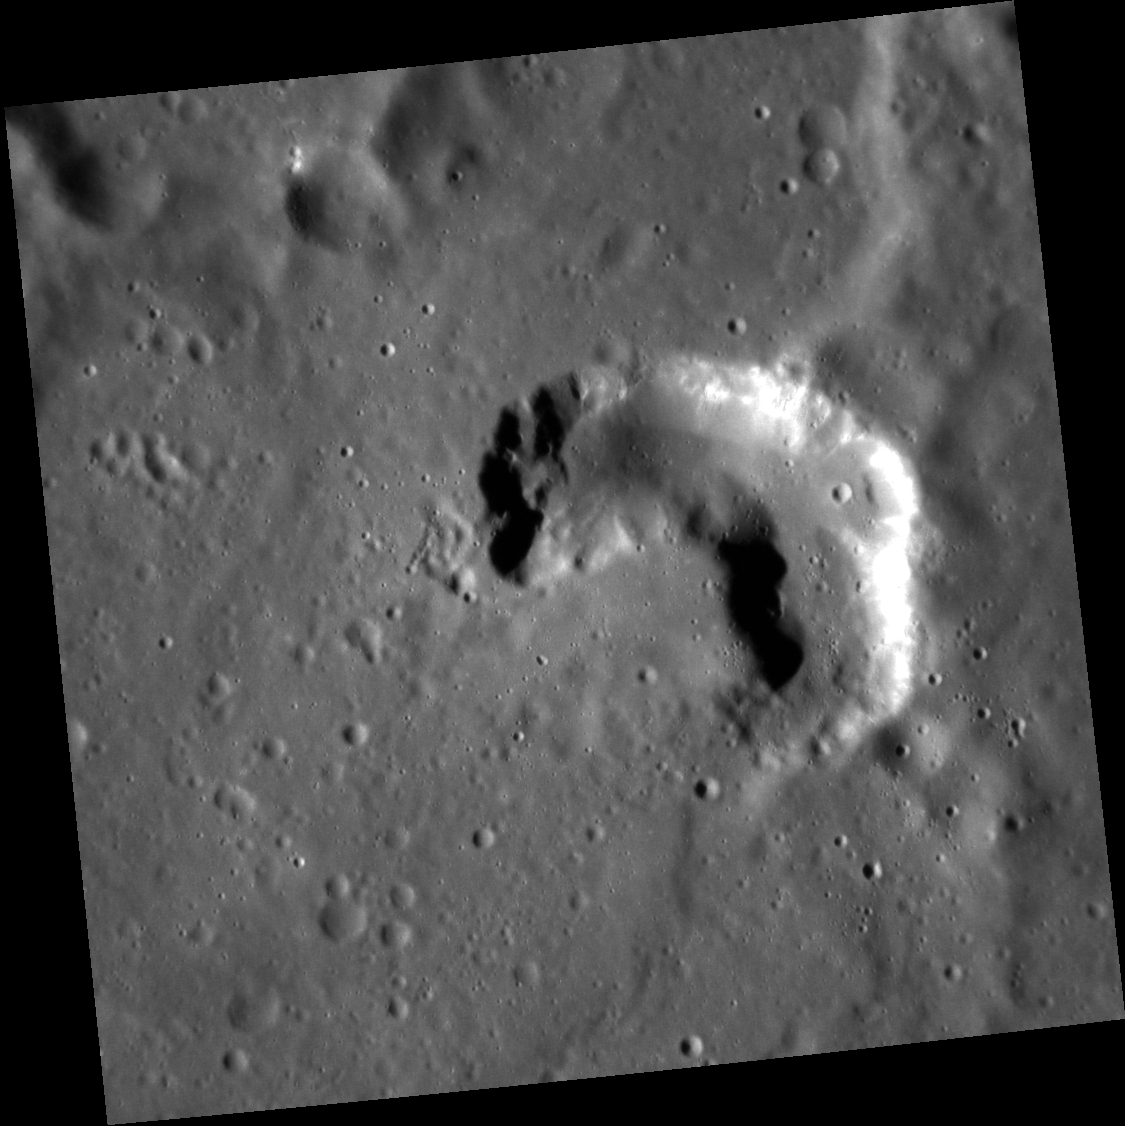

A Closer Look at Glinka

The image above shows a potential volcanic vent within the crater Glinka. The resolution of this image is more than two times better than previous images of the same area. The crater Glinka was named for the Russian composer Mikhail Glinka (1804-1857). He is regarded as one of the fathers of Russian classical music. Glinka wrote several operas, piano pieces, orchestral works, and chamber music. His piece called “The Patriotic Song” was adopted as Russia’s national anthem from 1990-2000.

This image was acquired as a high-resolution targeted observation. Targeted observations are images of a small area on Mercury’s surface at resolutions much higher than the 200-meter/pixel morphology base map. It is not possible to cover all of Mercury’s surface at this high resolution, but typically several areas of high scientific interest are imaged in this mode each week.

Date acquired: November 26, 2012
Image Mission Elapsed Time (MET): 262402263
Image ID: 3026496
Instrument: Narrow Angle Camera (NAC) of the Mercury Dual Imaging System (MDIS)
Center Latitude: 14.96°
Center Longitude: 247.4° E
Resolution: 44 meters/pixel
Scale: This image is 46 km (29 mi.) across.
Incidence Angle: 67.5°
Emission Angle: 3.1°
Phase Angle: 64.5°

The MESSENGER spacecraft is the first ever to orbit the planet Mercury, and the spacecraft’s seven scientific instruments and radio science investigation are unraveling the history and evolution of the Solar System’s innermost planet. MESSENGER acquired over 150,000 images and extensive other data sets. MESSENGER is capable of continuing orbital operations until early 2015.

For information regarding the use of images, see the MESSENGER image use policy.

Credit: NASA/Johns Hopkins University Applied Physics Laboratory/Carnegie Institution of Washington